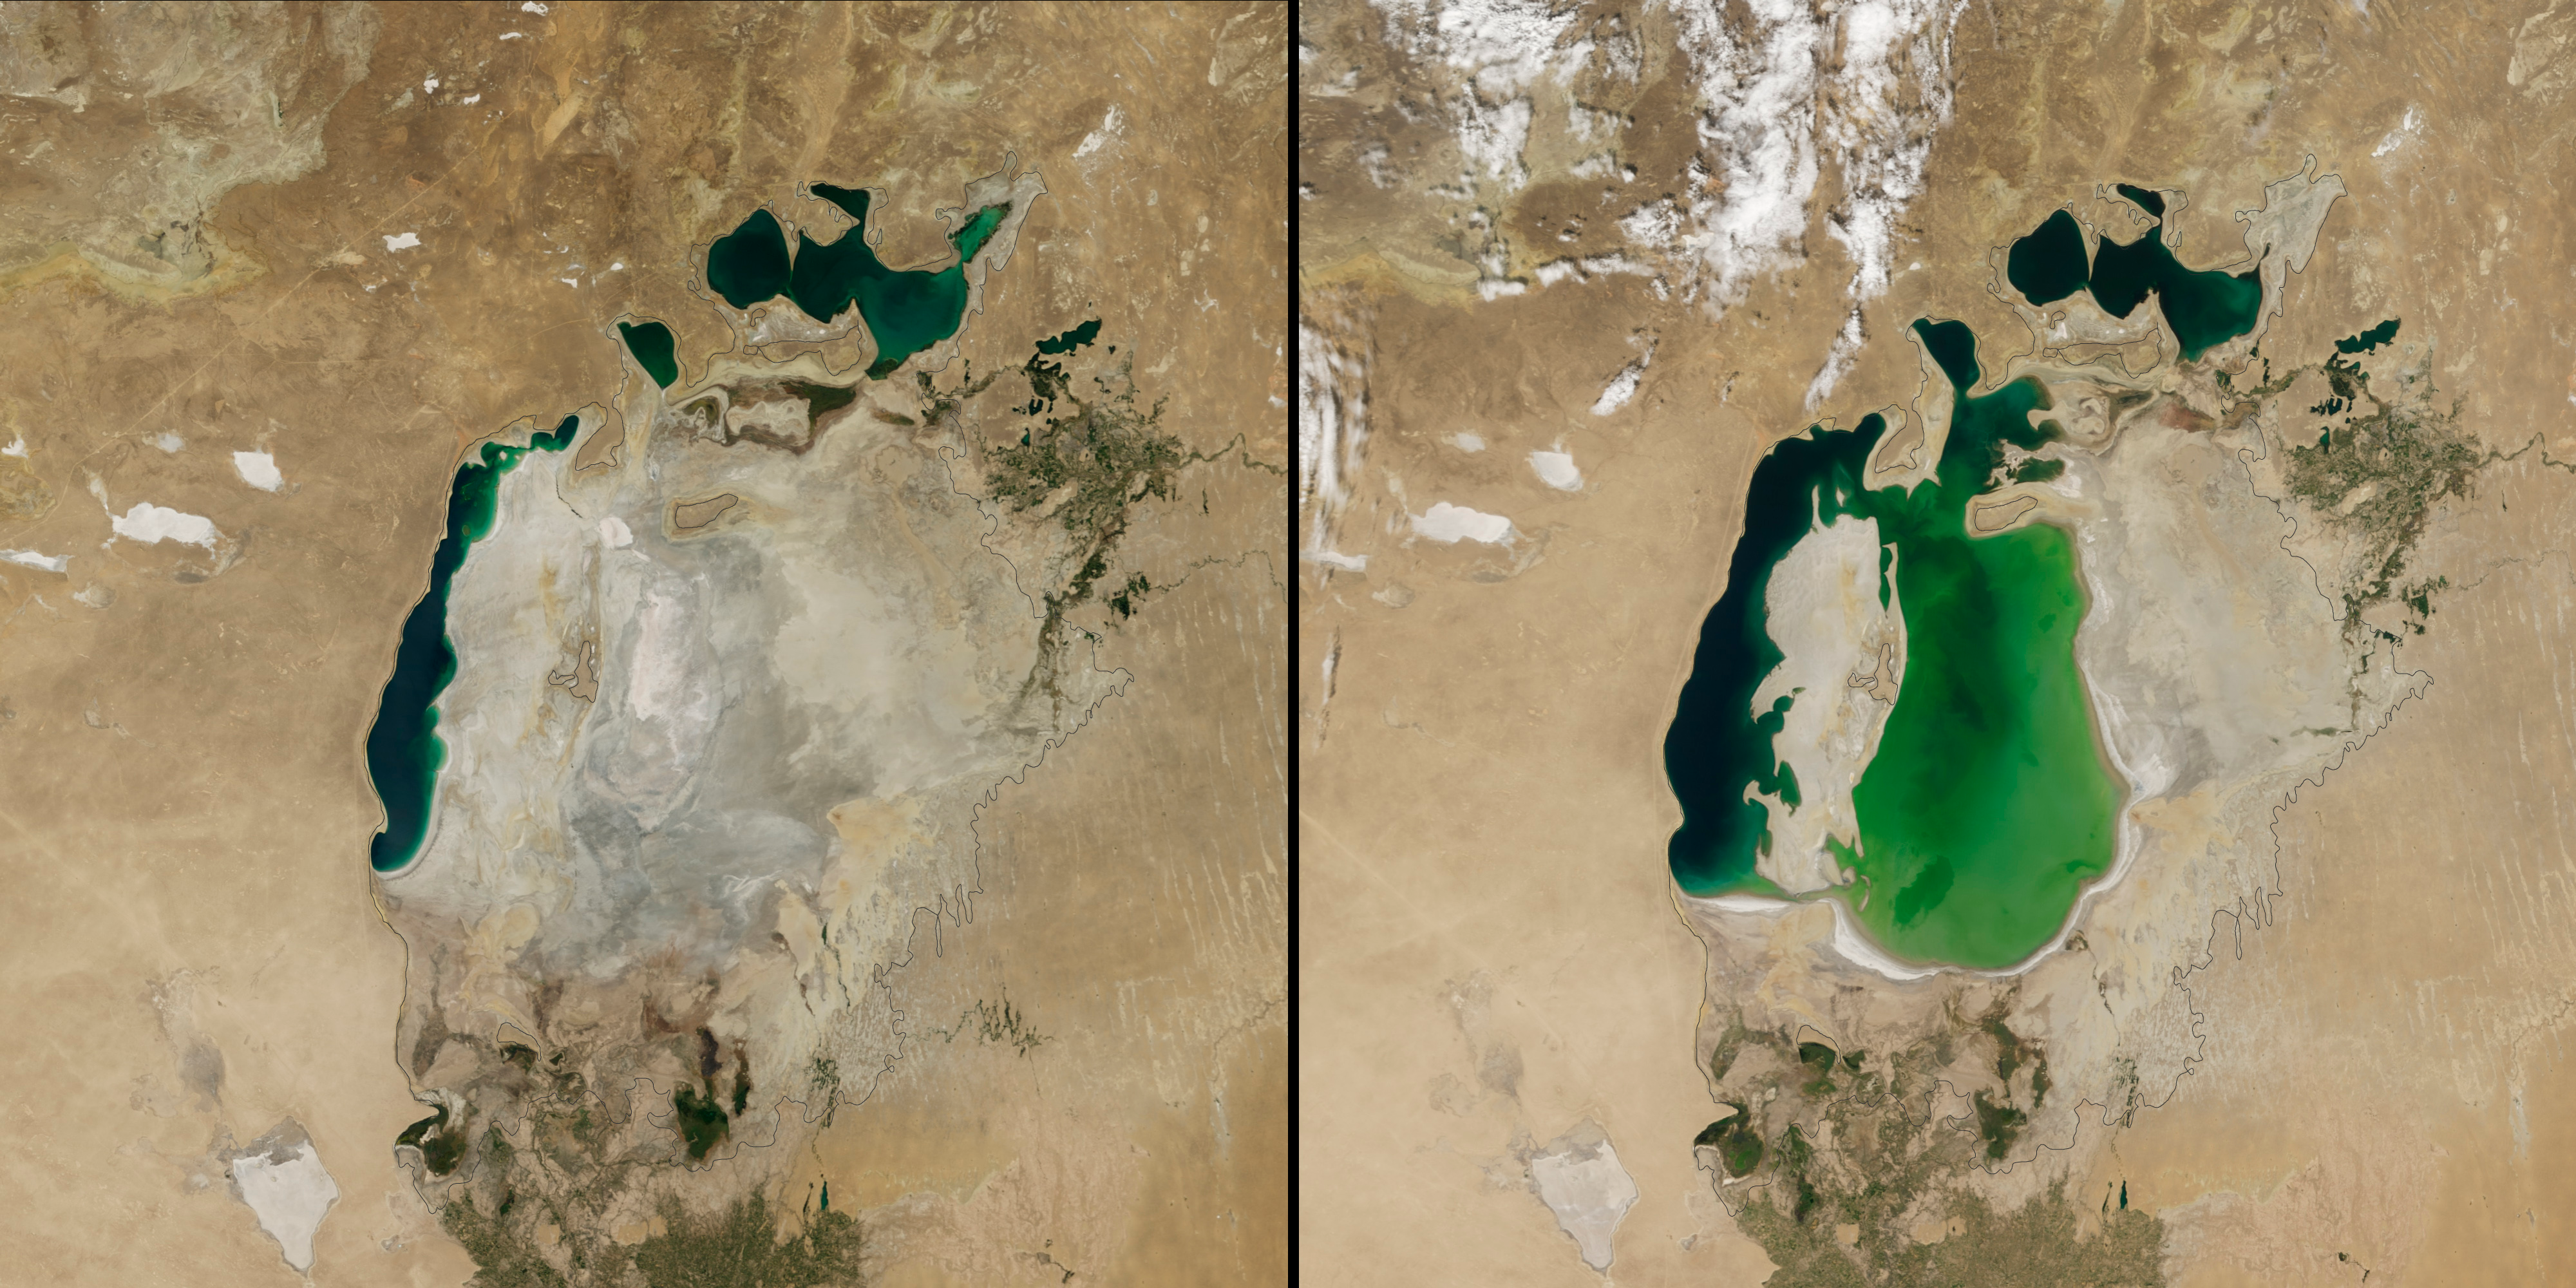

Shrinking Aral Sea

(Aral Sea: left 2014 and right 2000, 1960 extent black line) In the 1960s, the Soviet Union undertook a major water diversion project on the arid plains of Kazakhstan, Uzbekistan, and Turkmenistan. The region’s two major rivers, fed by snowmelt and precipitation in faraway mountains, were used to transform the desert into farms for cotton and other crops. Before the project, the Syr Darya and the Amu Darya rivers flowed down from the mountains, cut northwest through the Kyzylkum Desert, and finally pooled together in the lowest part of the basin. The lake they made, the Aral Sea, was once the fourth largest in the world. Although irrigation made the desert bloom, it devastated the Aral Sea. This series of images from the Moderate Resolution Imaging Spectroradiometer (MODIS) on NASA’s Terra satellite documents the changes. At the start of the series in 2000, the lake was already a fraction of its 1960 extent (black line). The Northern Aral Sea (sometimes called the Small Aral Sea) had separated from the Southern (Large) Aral Sea. The Southern Aral Sea had split into eastern and western lobes that remained tenuously connected at both ends. By 2001, the southern connection had been severed, and the shallower eastern part retreated rapidly over the next several years. Especially large retreats in the eastern lobe of the Southern Sea appear to have occurred between 2005 and 2009, when drought limited and then cut off the flow of the Amu Darya. Water levels then fluctuated annually between 2009 and 2014 in alternately dry and wet years. Dry conditions in 2014 caused the Southern Sea’s eastern lobe to completely dry up for the first time in modern times.

Credit: NASA Earth Observatory